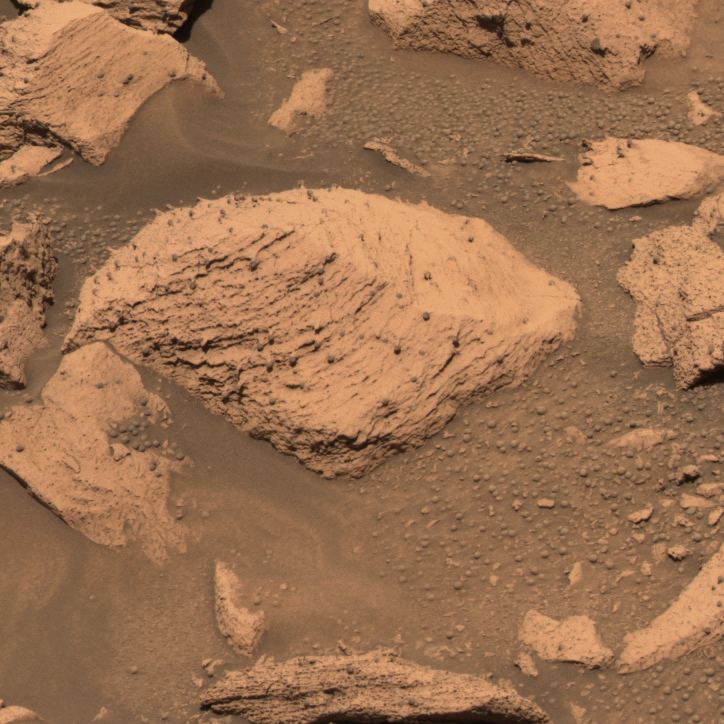

Similar on the Inside (pre-grinding)

This approximate true-color image taken by the panoramic camera on the Mars Exploration Rover Opportunity shows the rock called “Pilbara” located in the small crater dubbed “Fram.” The rock appears to be dotted with the same “blueberries,” or spherules, found at “Eagle Crater.” Spirit drilled into this rock with its rock abrasion tool. After analyzing the hole with the rover’s scientific instruments, scientists concluded that Pilbara has a similar chemical make-up, and thus watery past, to rocks studied at Eagle Crater. This image was taken with the panoramic camera’s 480-, 530- and 600-nanometer filters.

Credit: NASA/JPL/Cornell